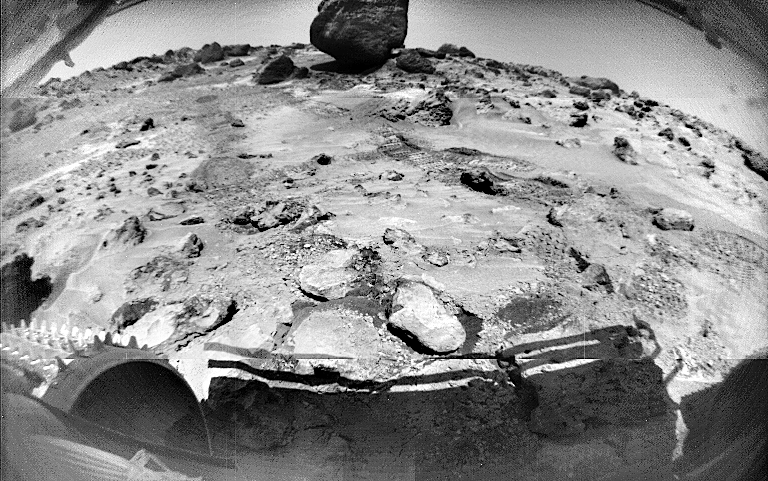

Sojourner’s View of “Yogi”

This Sojourner image, taken on Sol 70, shows rocks and rover-disturbed soil. Cleats on Sojourner’s left front wheel are seen at lower left. The large rock in the distance is “Yogi.” Much of Yogi visible in this image cannot be seen from the perspective of the Pathfinder lander.

Mars Pathfinder is the second in NASA’s Discovery program of low-cost spacecraft with highly focused science goals. The Jet Propulsion Laboratory, Pasadena, CA, developed and manages the Mars Pathfinder mission for NASA’s Office of Space Science, Washington, D.C. JPL is a division of the California Institute of Technology (Caltech).

Photojournal note: Sojourner spent 83 days of a planned seven-day mission exploring the Martian terrain, acquiring images, and taking chemical, atmospheric and other measurements. The final data transmission received from Pathfinder was at 10:23 UTC on September 27, 1997. Although mission managers tried to restore full communications during the following five months, the successful mission was terminated on March 10, 1998.

Credit: NASA/JPL